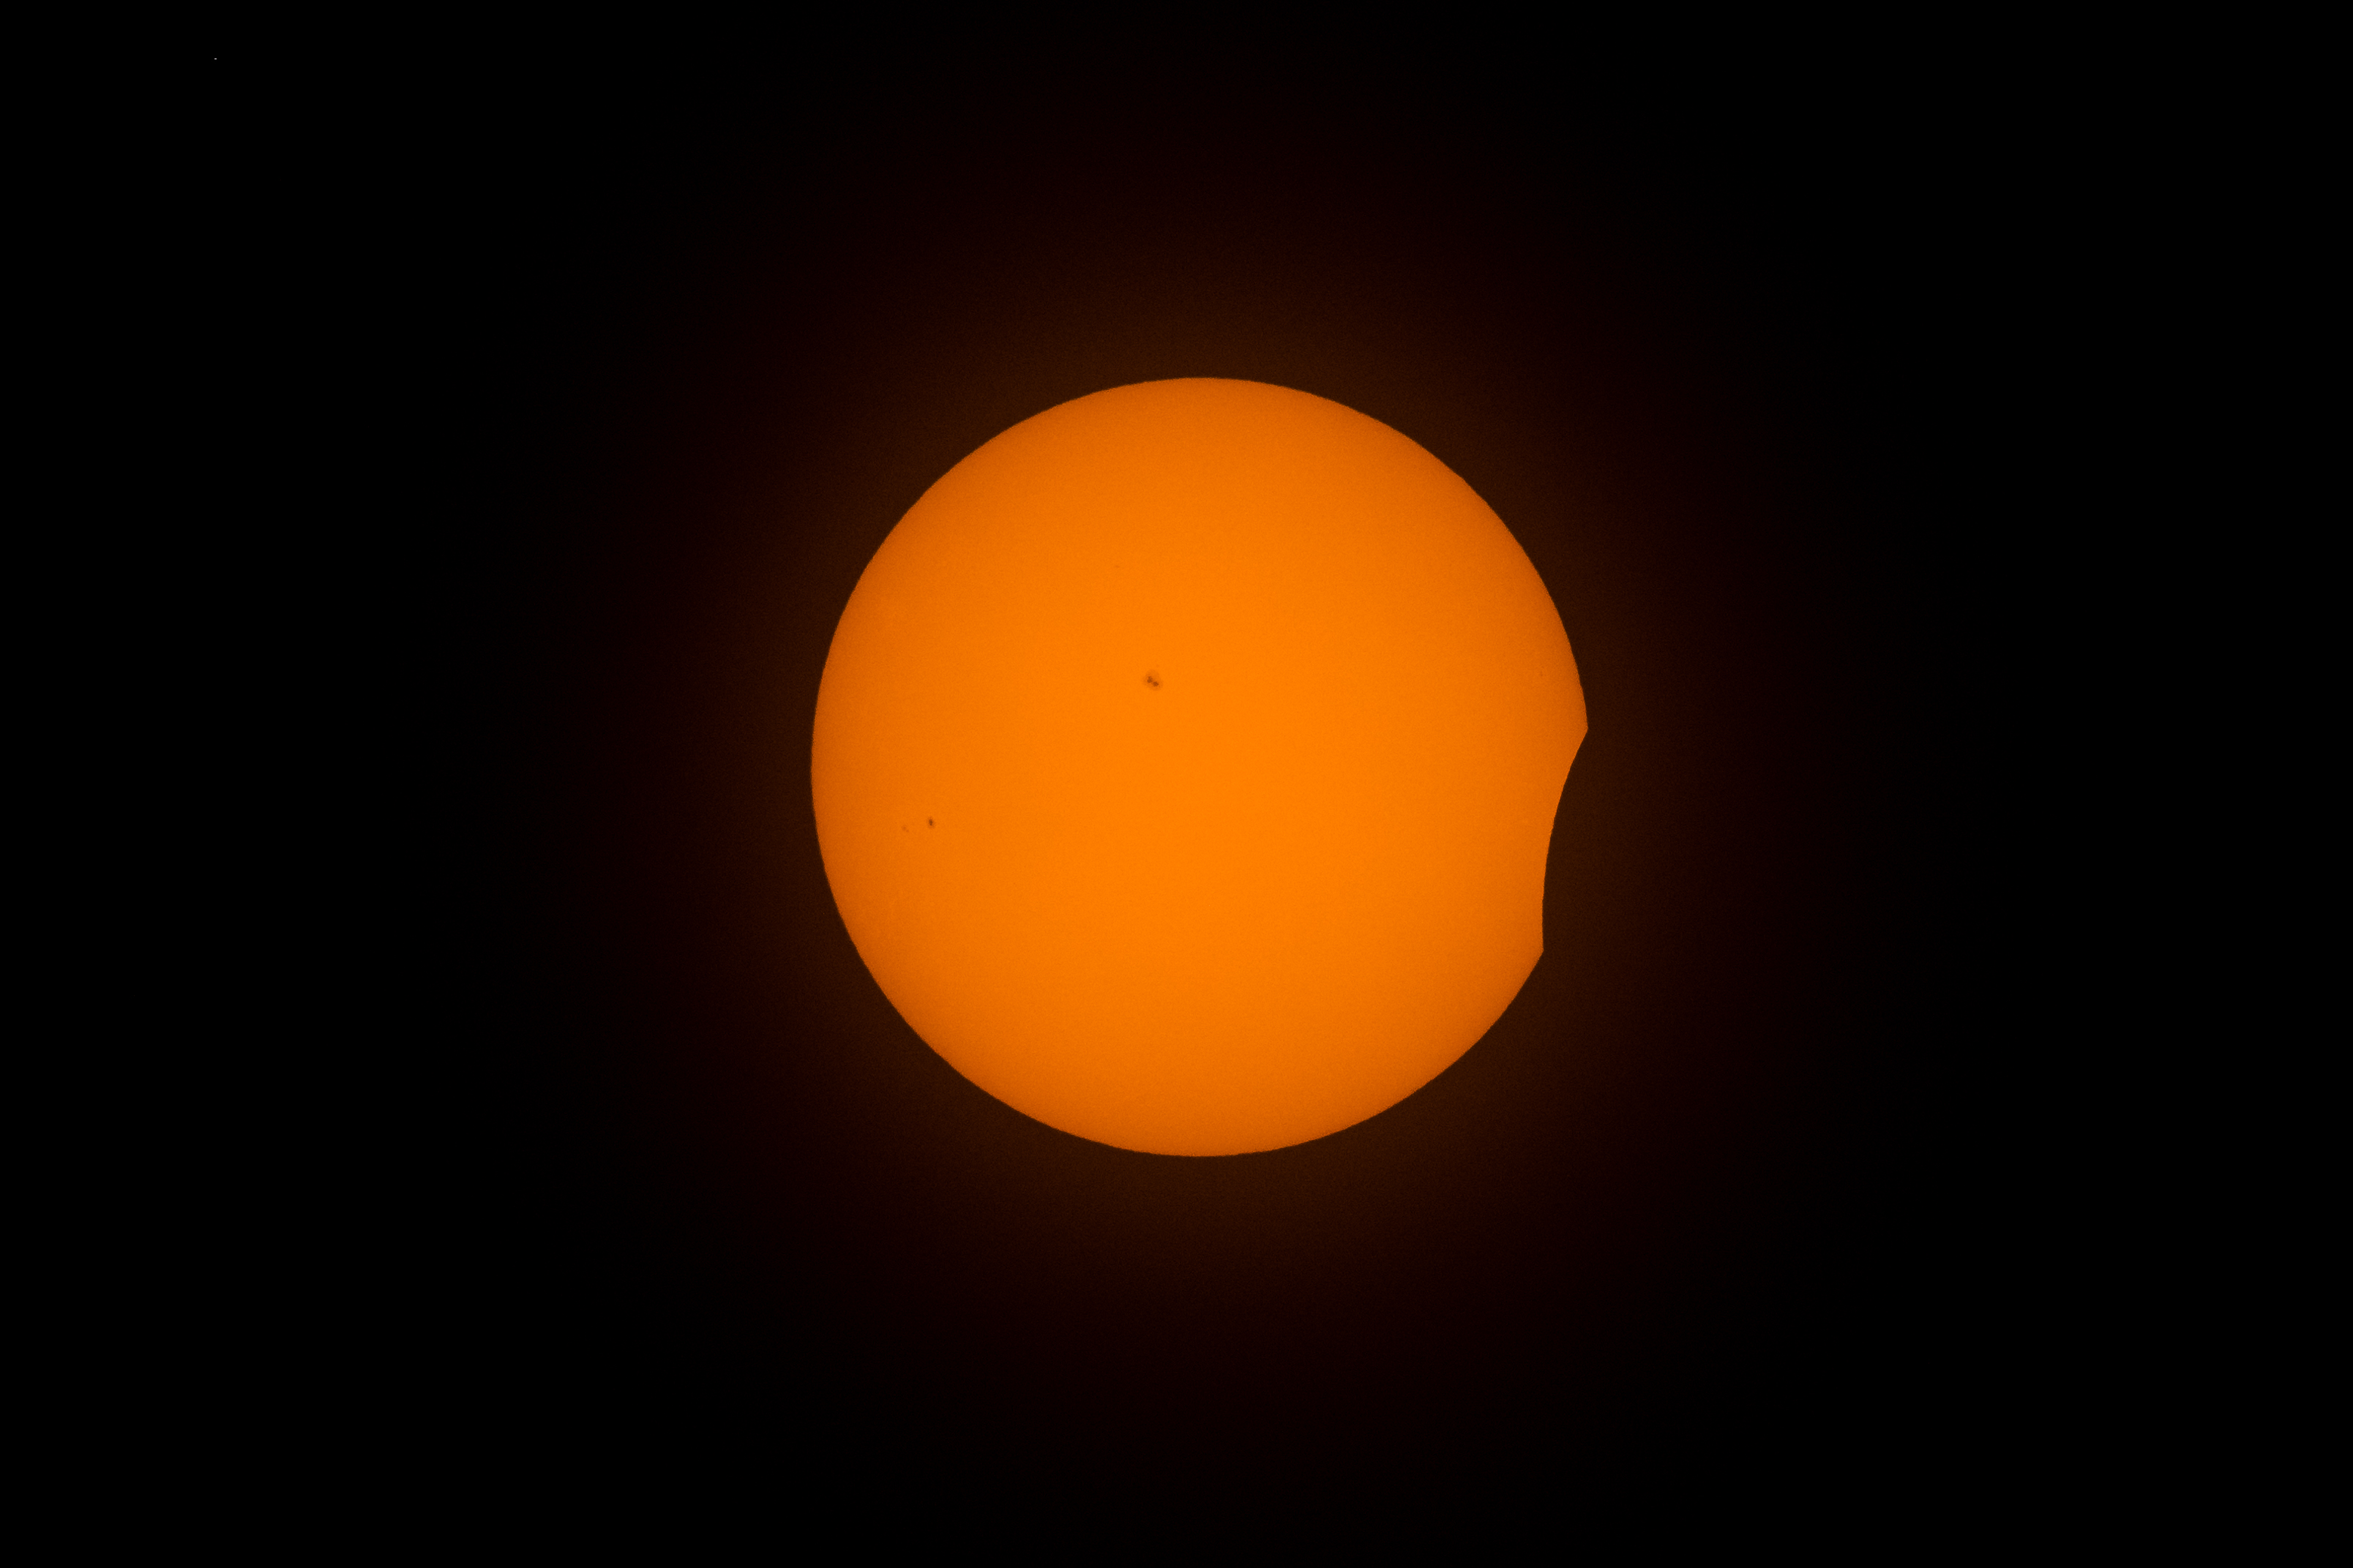

2024 Total Solar Eclipse

The Moon is seen as it begins to pass in front of the Sun during a total solar eclipse in Kerrville, TX on Monday, April 8, 2024. A total solar eclipse swept across a narrow portion of the North American continent from Mexico’s Pacific coast to the Atlantic coast of Newfoundland, Canada. A partial solar eclipse was visible across the entire North American continent along with parts of Central America and Europe.

Credit: NASA/Aubrey Gemignani